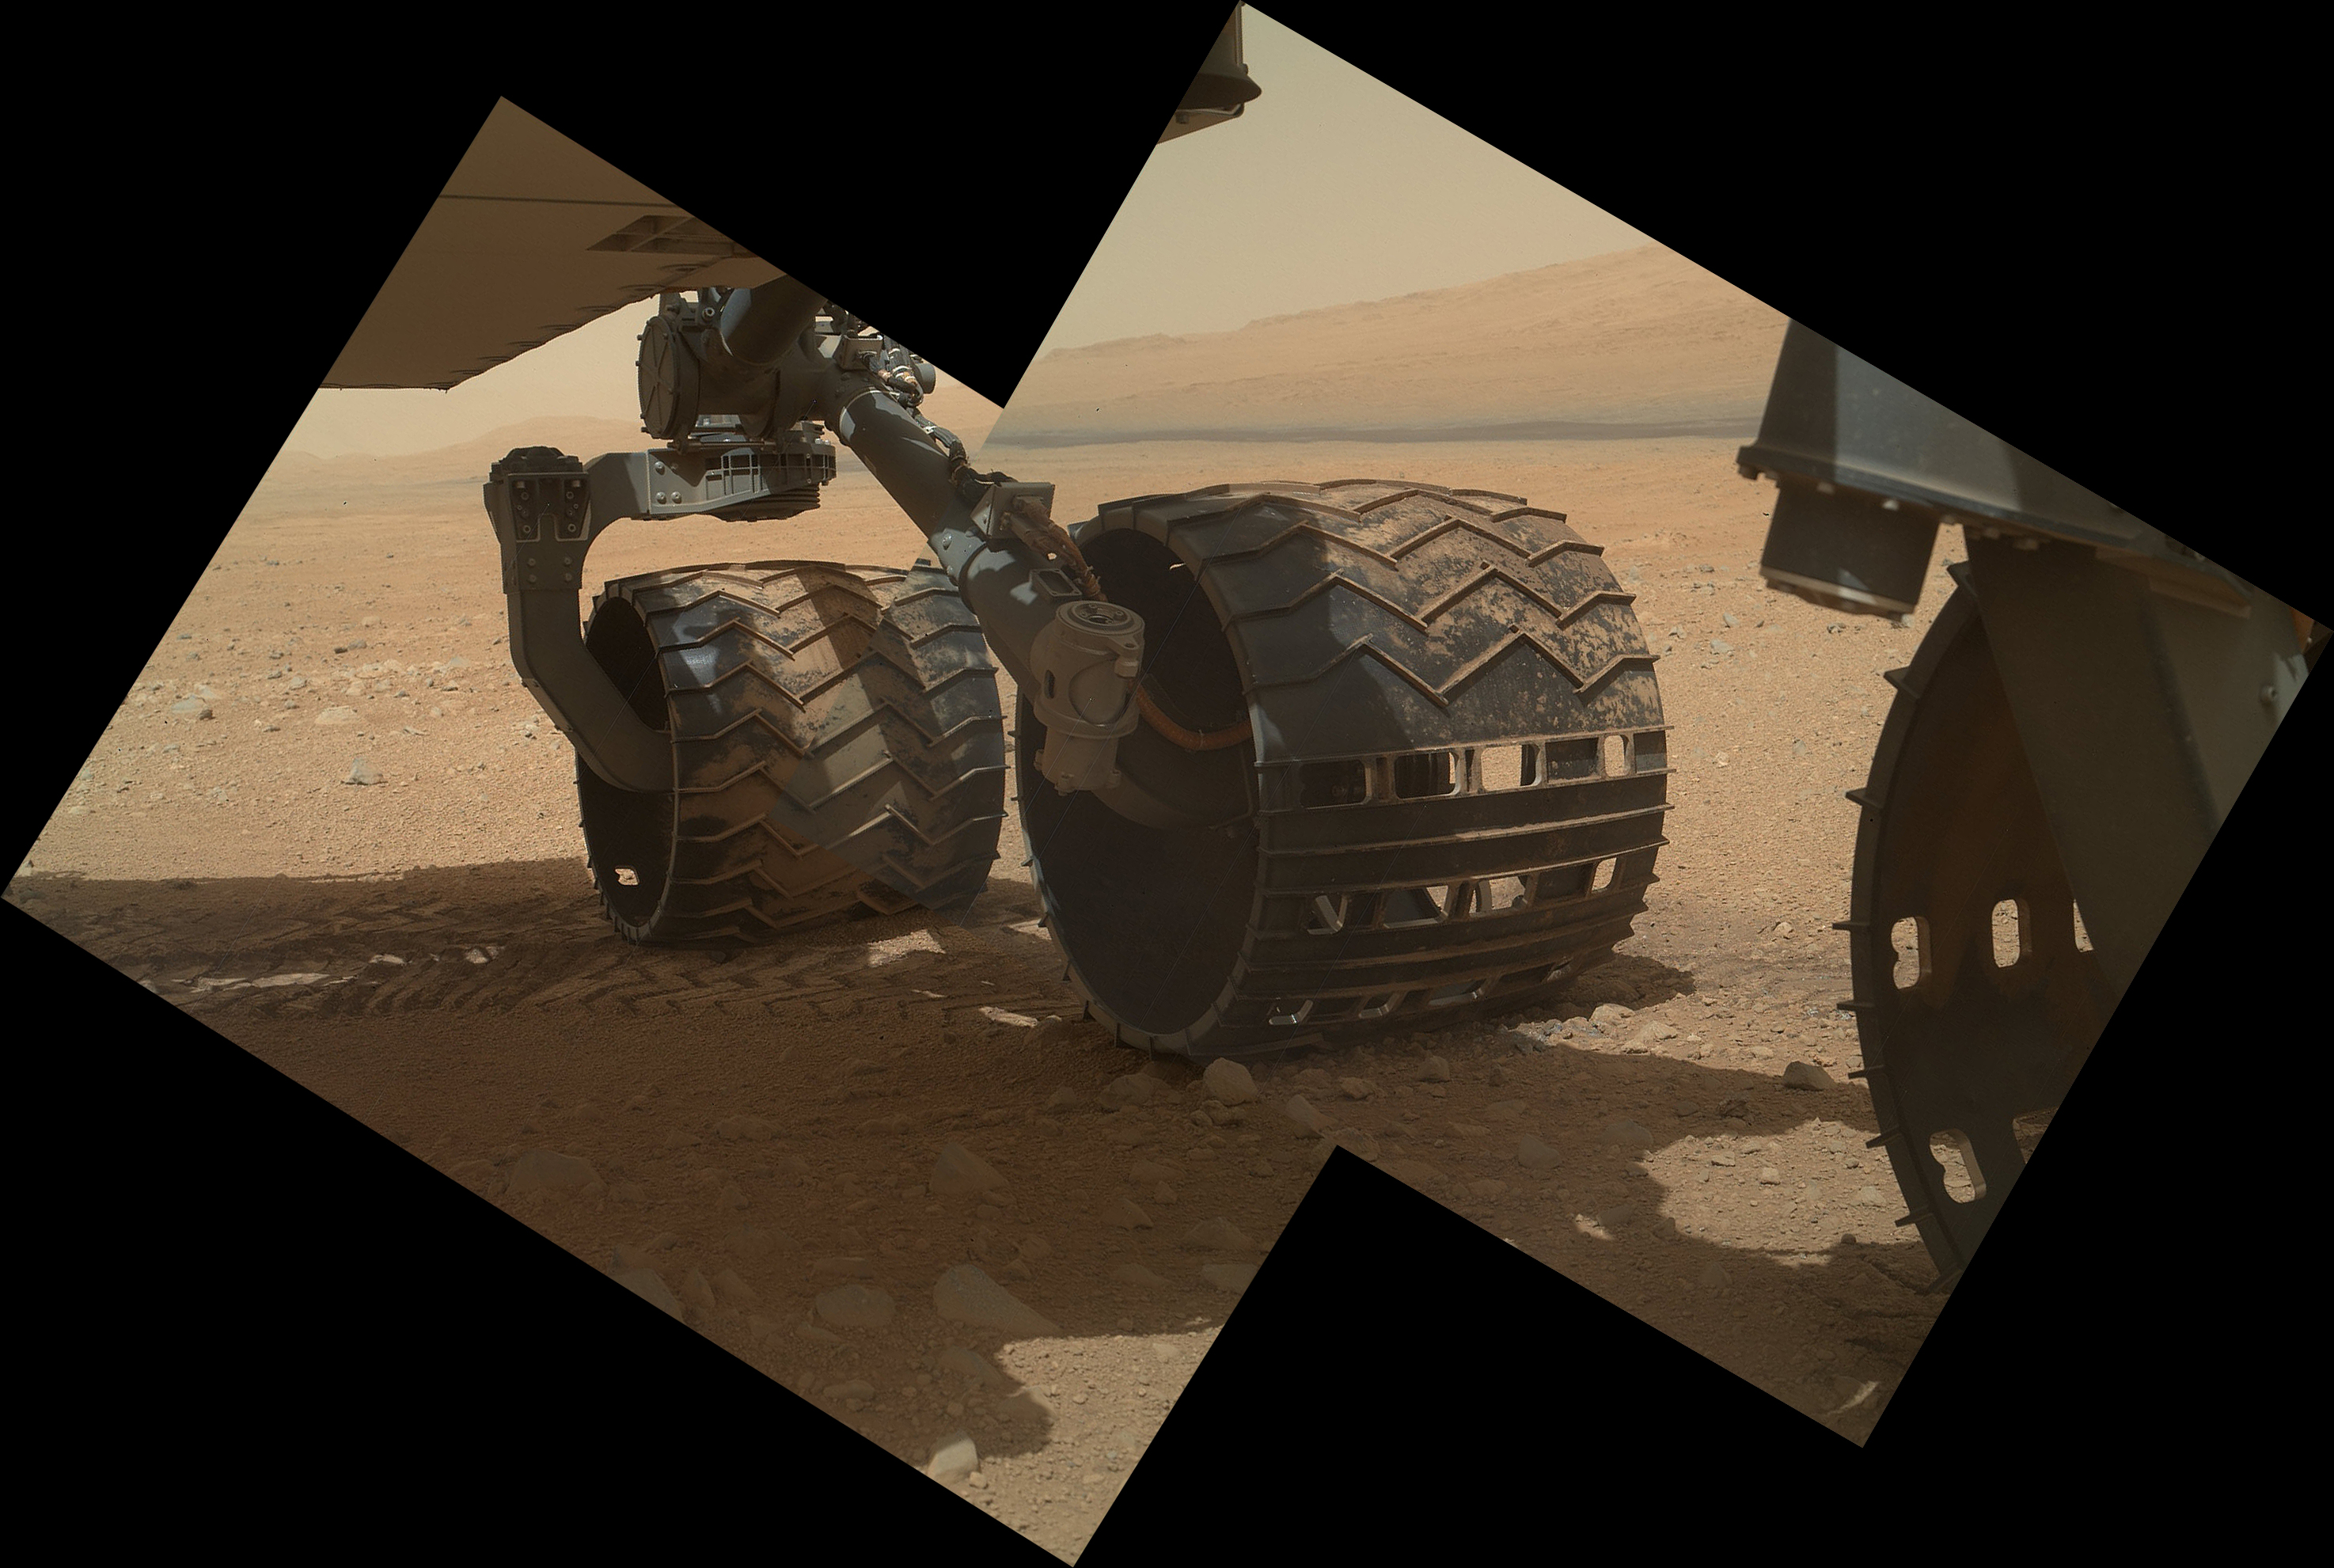

Wheels and a Destination

This view of the three left wheels of NASA’s Mars rover Curiosity combines two images that were taken by the rover’s Mars Hand Lens Imager (MAHLI) during the 34th Martian day, or sol, of Curiosity’s work on Mars (Sept. 9, 2012). In the distance is the lower slope of Mount Sharp.

The camera is located in the turret of tools at the end of Curiosity’s robotic arm. The Sol 34 imaging by MAHLI was part of a week-long set of activities for characterizing the movement of the arm in Mars conditions.

The main purpose of Curiosity’s MAHLI camera is to acquire close-up, high-resolution views of rocks and soil at the rover’s Gale Crater field site. The camera is capable of focusing on any target at distances of about 0.8 inch (2.1 centimeters) to infinity, providing versatility for other uses, such as views of the rover itself from different angles.

Credit: NASA/JPL-Caltech/Malin Space Science Systems